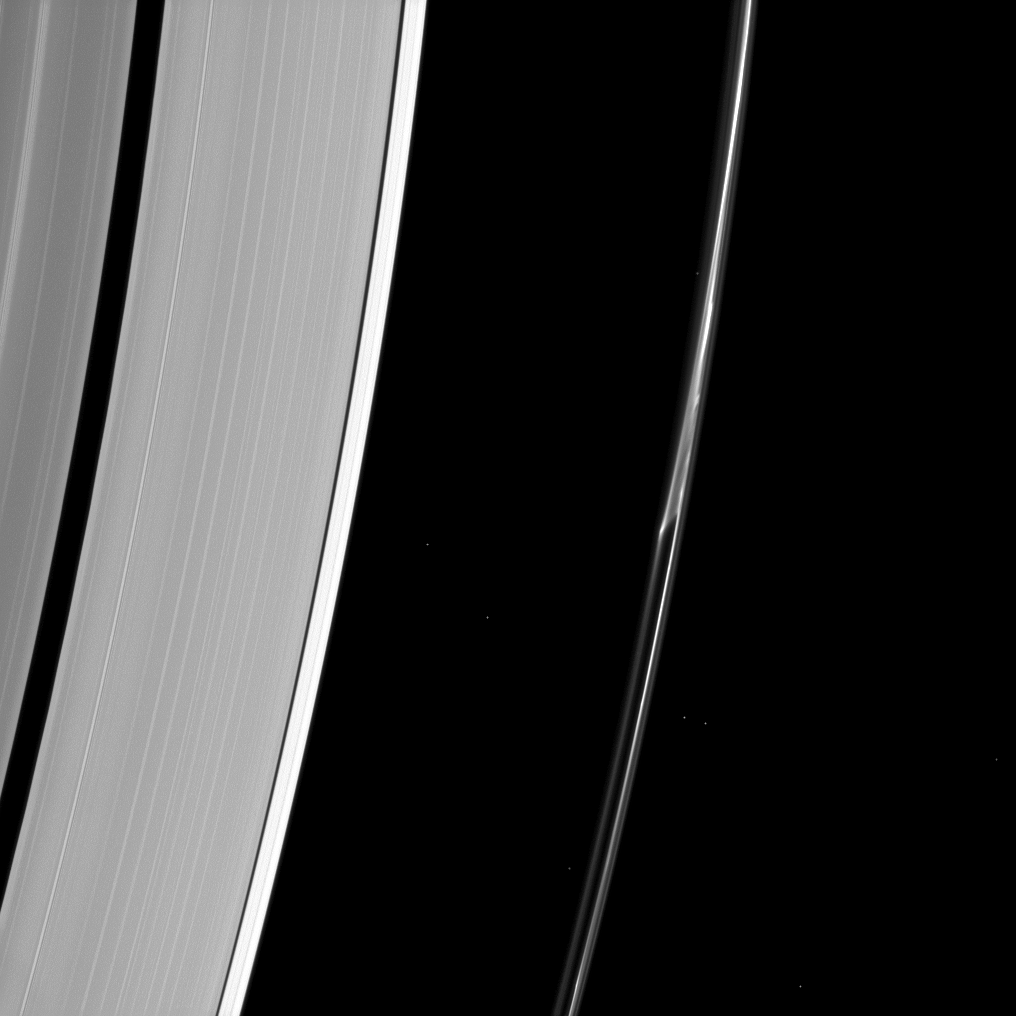

Splitting the F Ring

Saturn’s F ring often appears to do things other rings don’t. In this Cassini spacecraft image, a strand of ring appears to separate from the core of the ring as if pulled apart by mysterious forces.

Some ring scientists believe that this feature may be due to repeated collisions between the F ring and a single small object.

Eight stars are also visible in this image.

This view looks toward the unilluminated side of the rings from about 49 degrees below the ringplane. The image was taken in visible light with the Cassini spacecraft narrow-angle camera on Oct. 19, 2013.

The view was obtained at a distance of approximately 1.2 million miles (1.9 million kilometers) from Saturn and at a Sun-Saturn-spacecraft, or phase, angle of 120 degrees. Image scale is 6.8 miles (11 kilometers) per pixel.

The Cassini-Huygens mission is a cooperative project of NASA, the European Space Agency and the Italian Space Agency. The Jet Propulsion Laboratory, a division of the California Institute of Technology in Pasadena, manages the mission for NASA’s Science Mission Directorate, Washington, D.C. The Cassini orbiter and its two onboard cameras were designed, developed and assembled at JPL. The imaging operations center is based at the Space Science Institute in Boulder, Colo.

Credit: NASA/JPL-Caltech/Space Science Institute